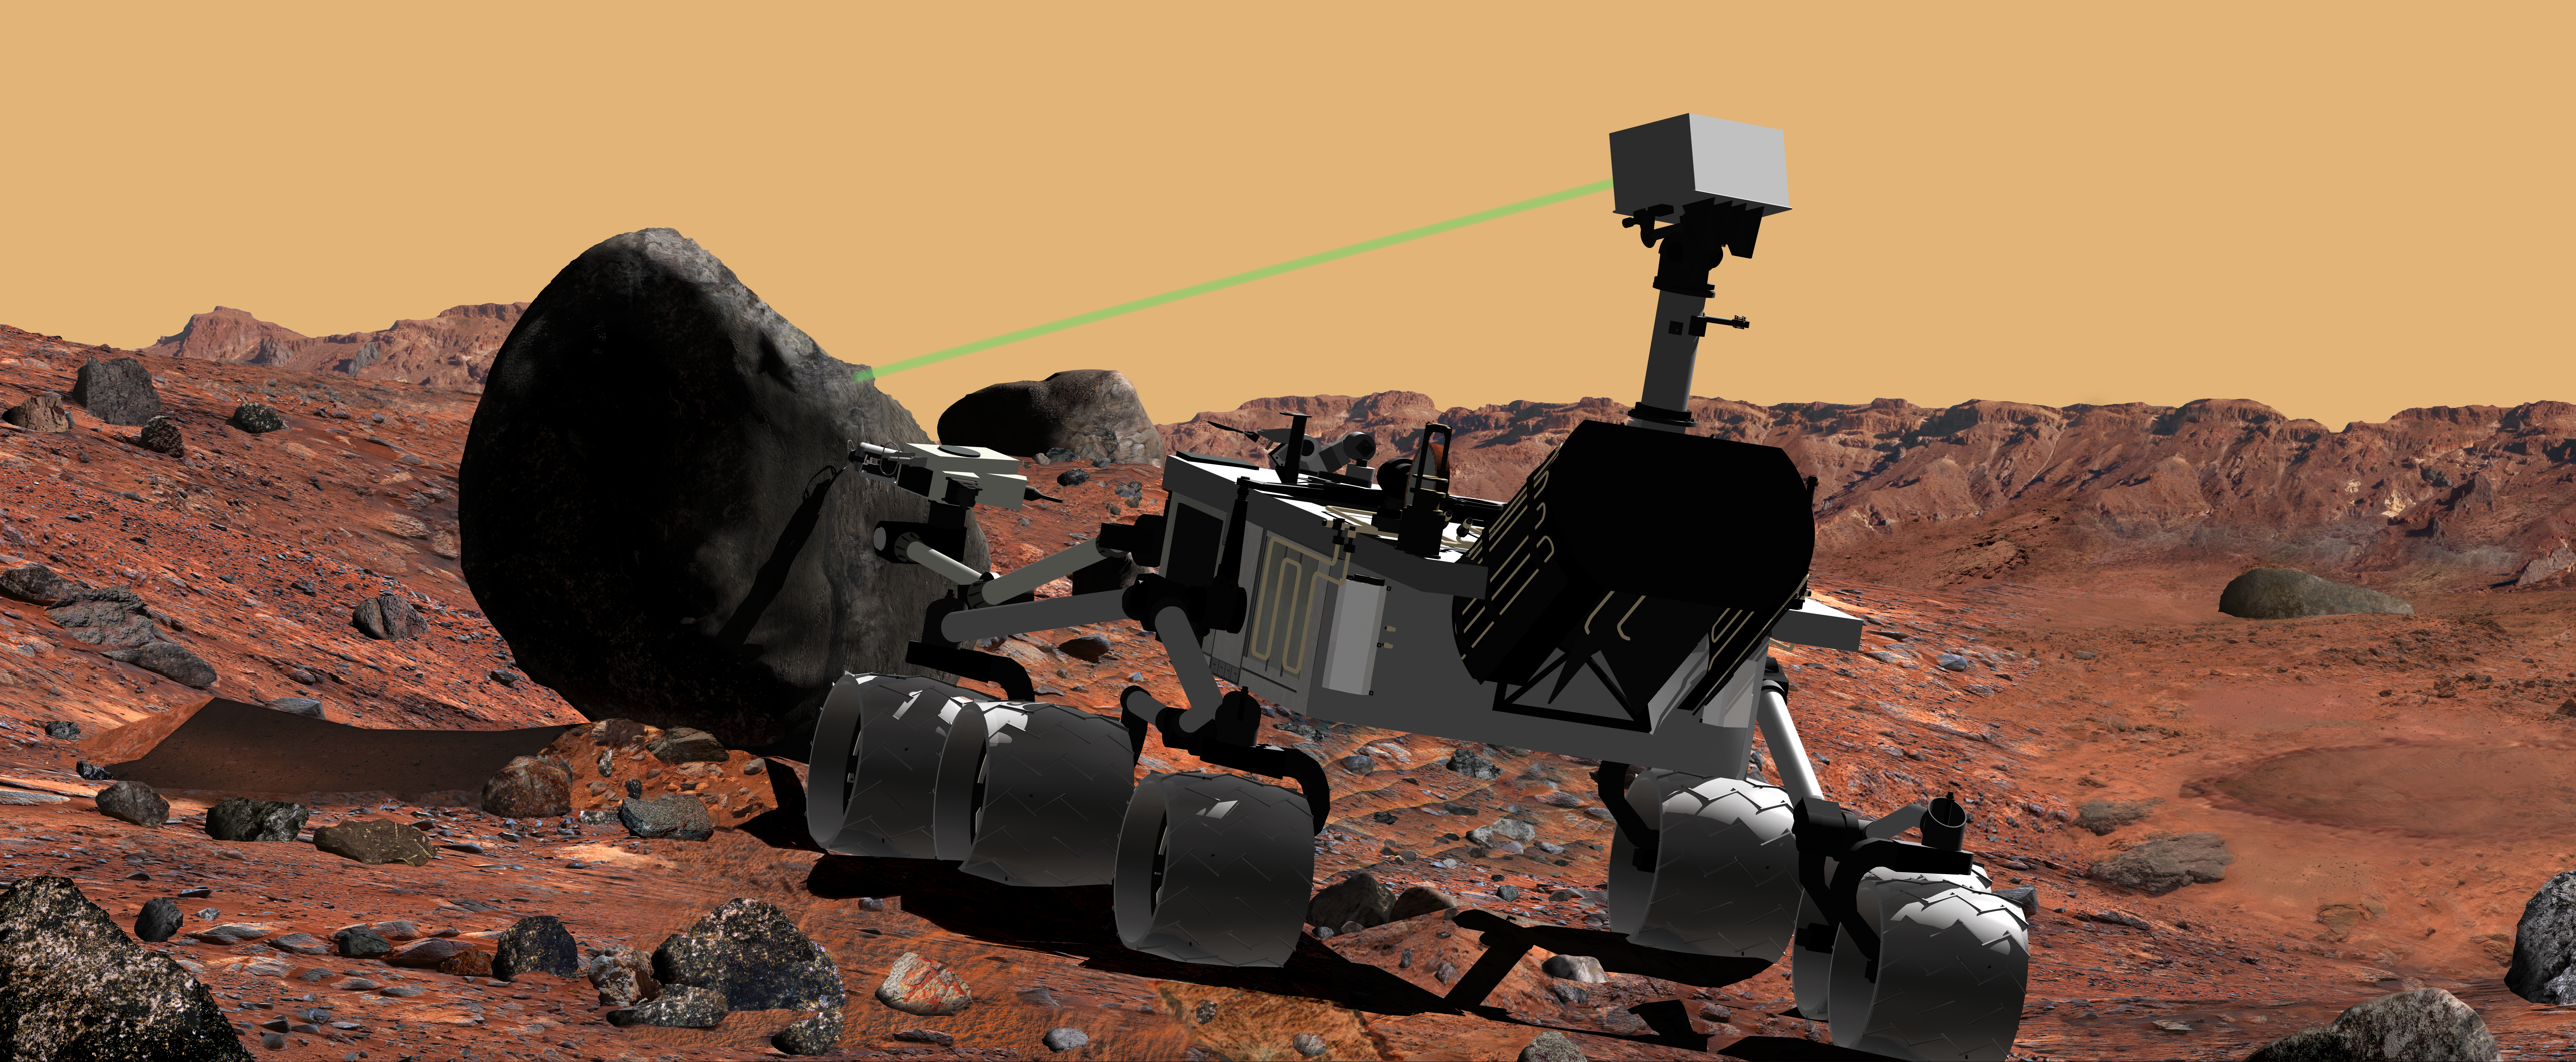

Mars Science Laboratory Using Laser Instrument, Artist’s Concept

This artist’s conception of NASA’s Mars Science Laboratory portrays use of the rover’s ChemCam instrument to identify the chemical composition of a rock sample on the surface of Mars.

ChemCam is innovative for planetary exploration in using a technique referred to as laser breakdown spectroscopy to determine the chemical composition of samples from distances of up to about 7 meters (23 feet) away. ChemCam is led by a team at the Los Alamos National Laboratory and the Centre d’Etude Spatiale des Rayonnements in Toulouse, France.

Mars Science Laboratory, a mobile robot for investigating Mars’ past or present ability to sustain microbial life, is in development at NASA’s Jet Propulsion Laboratory for a launch opportunity in 2011 (previously 2009). The mission is managed by JPL, a division of the California Institute of Technology, Pasadena, Calif., for the NASA Science Mission Directorate, Washington.

Credit: NASA/JPL-Caltech